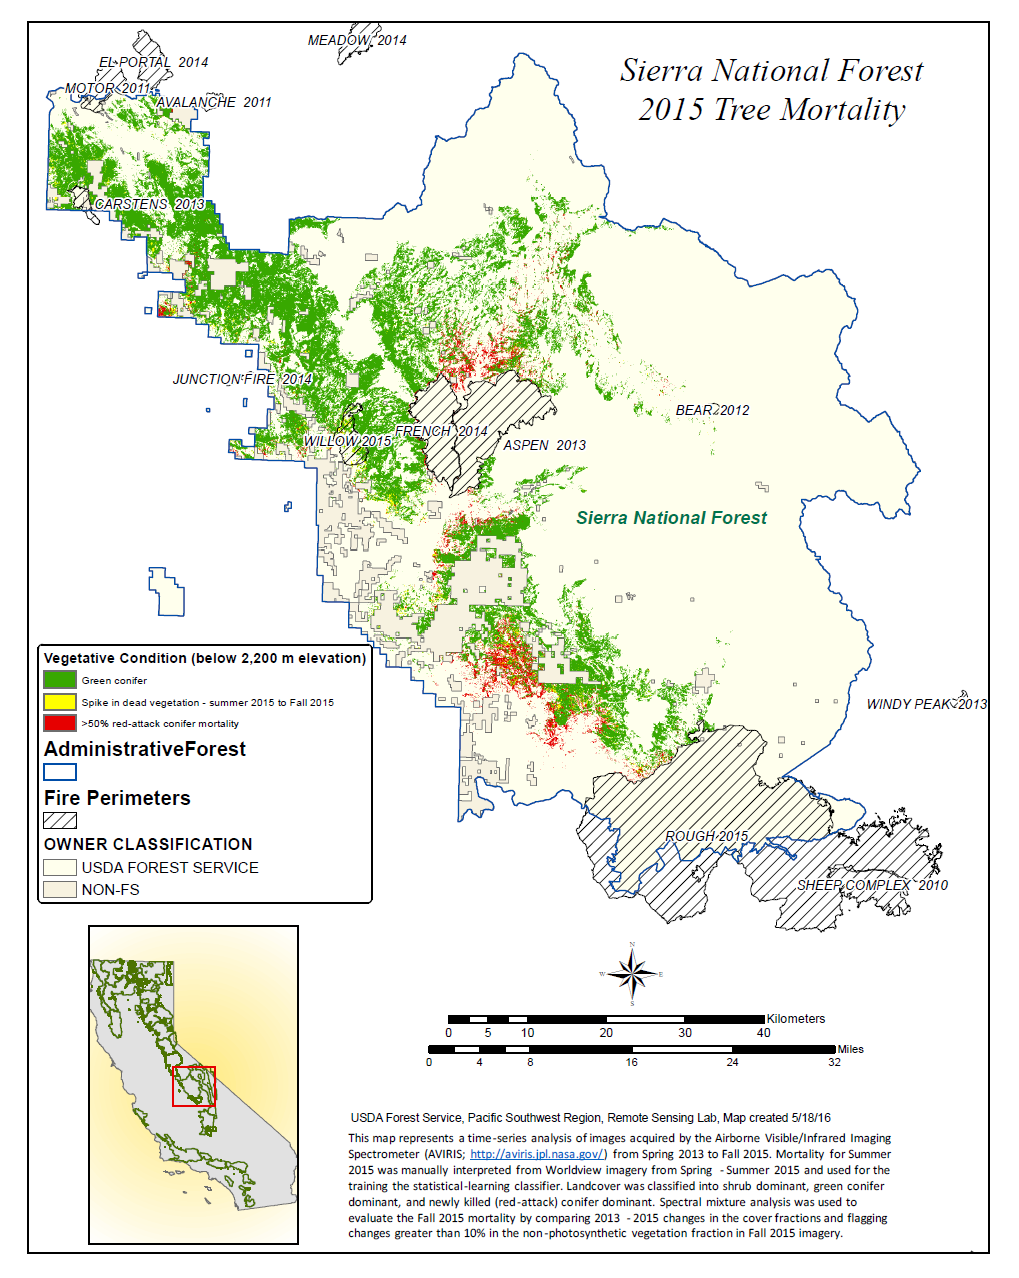

California Drought Effects on Sierra Trees Mapped by NASA

A new map created with measurements from an airborne instrument developed by NASA’s Jet Propulsion Laboratory, Pasadena, California, reveals the devastating effect of California’s ongoing drought on Sierra Nevada conifer forests.

The map will be used to help the U.S. Forest Service assess and respond to the impacts of increased tree mortality caused by the drought, particularly where wildlands meet urban areas within the Sierra National Forest.

After several years of extreme drought, the highly stressed conifers (trees or bushes that produce cones and are usually green year-round) of the Sierra Nevada are now more susceptible to bark beetles (Dendroctonus spp.). While bark beetles killing trees in the Sierra Nevada is a natural phenomenon, the scale of mortality in the last couple of years is far greater than previously observed. The U.S. Forest Service is using recent airborne spectroscopic measurements from NASA’s Airborne Visible/Infrared Imaging Spectrometer (AVIRIS) instrument aboard NASA’s ER-2 aircraft, together with new advanced algorithms, to quantify this impact over this large region of rugged terrain. The high-altitude ER-2 aircraft is based at NASA’s Armstrong Flight Research Center, Edwards, California.

The image was created by scientists at the USFS’s Pacific Southwest Region Remote Sensing Lab, McClellan, California, by performing a time series analysis of AVIRIS images. Scientists evaluated baseline tree mortality on public lands in the summer of 2015 using a machine learning algorithm called “random forest.” This algorithm classifies the AVIRIS measurements as dominated by either shrubs, healthy trees or newly dead conifer trees.

To quantify how much the amount of dead vegetation increased during the fall of 2015, the Forest Service scientists conducted an advanced spectral mixture analysis. This analysis evaluates each spectrum to determine the fraction of green vegetation, dead vegetation and soil. The full spectral range of AVIRIS is important to separate the signatures of soil and dead vegetation. To produce this comprehensive Sierra National Forest tree mortality map, the result from the summer of 2015 was evaluated to look for increases of more than 10 percent in dead vegetation during the fall of 2015.

AVIRIS measures spectra of the Earth system to conduct advanced science research. These western U.S. AVIRIS measurements were acquired as part of NASA’s Hyperspectral Infrared Imager (HyspIRI) preparatory airborne campaign. HyspIRI was one of the space missions suggested to NASA by the National Academy of Sciences in its 2007 decadal survey for Earth Science. In the future, HyspIRI could provide spectral and thermal measurements of this type globally for ecosystem research and additional science objectives.

AVIRIS data are available for download and are being used for a range of additional science investigations. For more on AVIRIS, visit http://airbornescience.jpl.nasa.gov/campaign/aviris. For more on NASA’s Airborne Science Program, visit http://airbornescience.nasa.gov/. For more on HyspIRI, visit http://hyspiri.jpl.nasa.gov/.

NASA collects data from space, air, land and sea to increase our understanding of our home planet, improve lives and safeguard our future. NASA develops new ways to observe and study Earth’s interconnected natural systems with long-term data records. The agency freely shares this unique knowledge and works with institutions around the world to gain new insights into how our planet is changing.

Credit: NASA/JPL-Caltech/GSFC